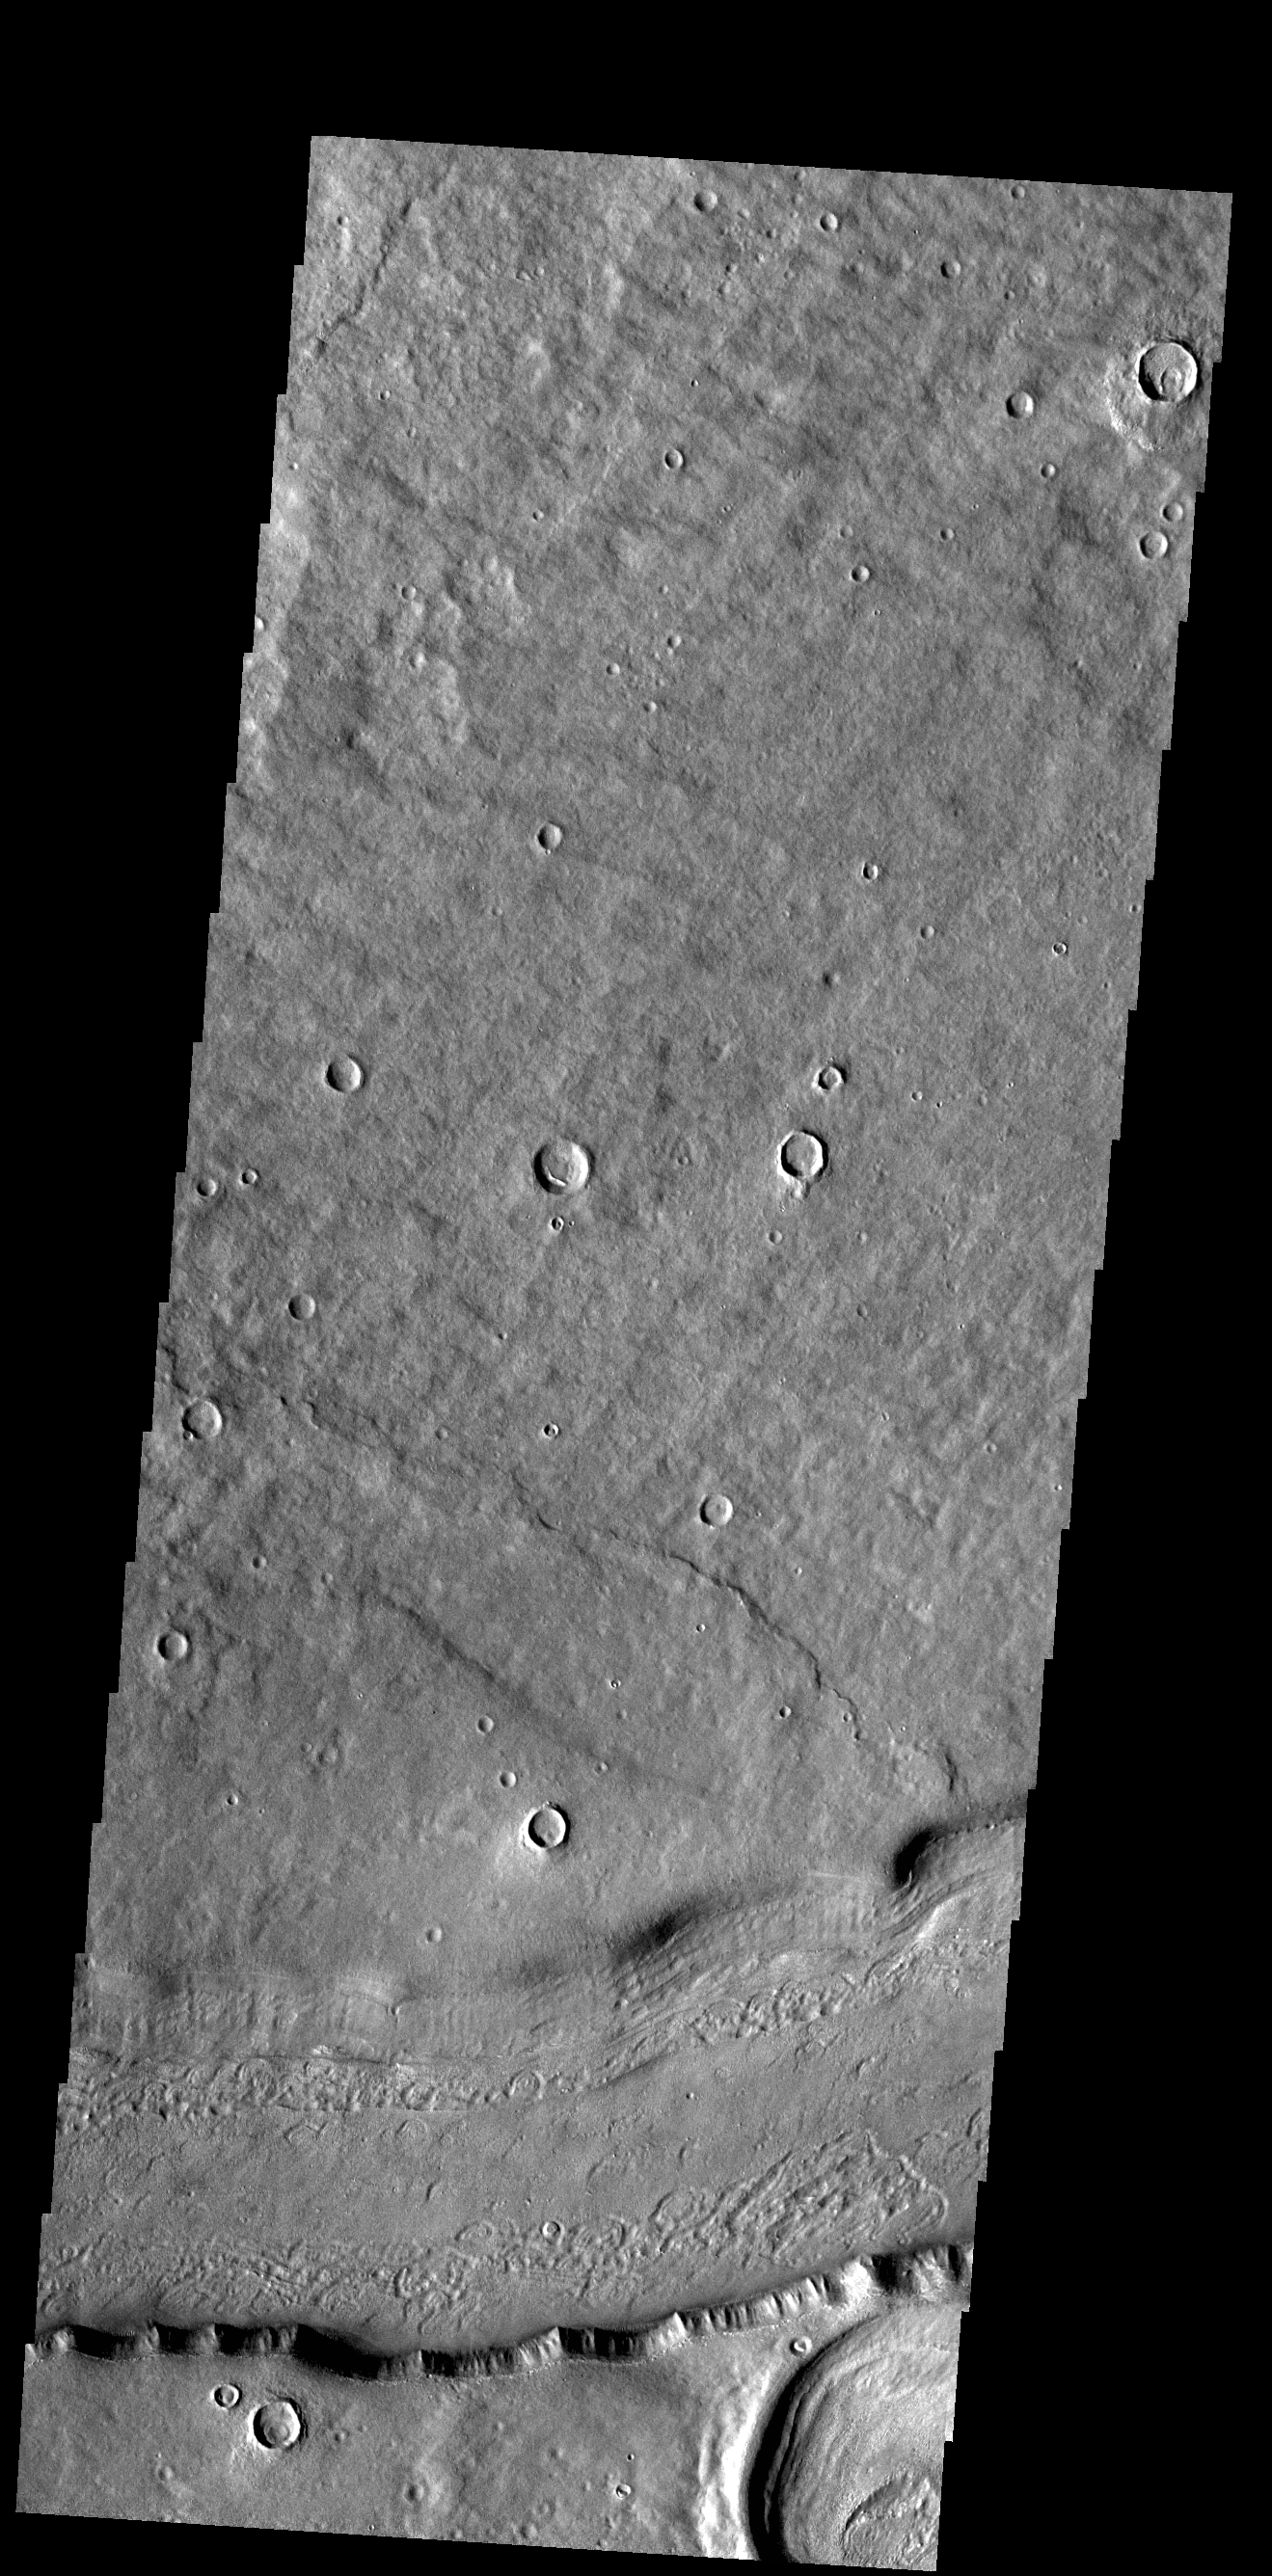

Reull Vallis

This VIS image shows a short section of Reull Vallis. Reull Vallis starts in Promethei Terra and empties into Hellas Plainitia. Reull Vallis is 1051km (653 miles) long.

Credit: NASA/JPL-Caltech/ASU